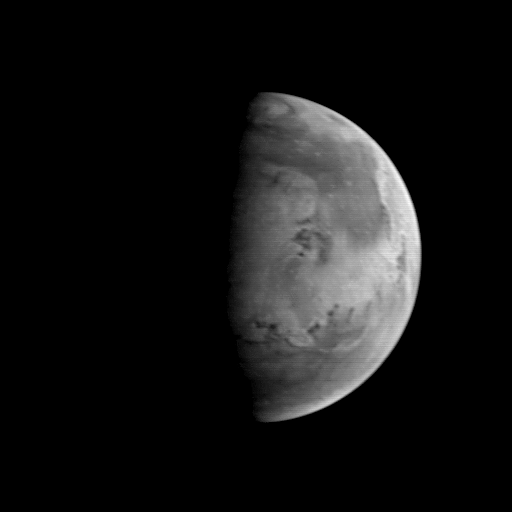

MGS Approach Image – 82.1° W Longitude

The Mars Orbiter Camera (MOC) took this image on August 20, 1997, when the Mars Global Surveyor (MGS) was 5.67 million kilometers (3.52 million miles) and 22 days from entering orbit. At this distance, the MOC’s resolution is about 21.2 km per picture element, and the 6800 km (4200 mile) diameter planet is about 327 pixels across. North is at the top of the image. The MGS spacecraft pointed the camera at the center of the planet (near the dark, morning sunrise line, or terminator) at 23.6° N, 82.1° W. At this distance from Mars, only bright and dark markings resulting from variations in the amount and thickness of dust and sand are visible. The large dark marking stretching from the right center northward is Acidalia Planitia, a region of rock and sand with less dust on it than the area immediately to the south, Chryse Planitia. Both Viking Lander 1 and Pathfinder landed in the latter, bright area. In this low resolution image, some of the dark features resemble the “canals” seen prominently in maps created by astronomers of the 19th and early 20th century. Mariner 9 and Viking images show that most of these dark lines are associated with sand deposits that are trapped in rough areas.

Malin Space Science Systems and the California Institute of Technology built the MOC using spare hardware from the Mars Observer mission. MSSS operates the camera from its facilities in San Diego, CA. The Jet Propulsion Laboratory operates the Mars Global Surveyor spacecraft with its industrial partner, Lockheed Martin Astronautics, from facilities in Pasadena, CA and Denver, CO.

Credit: NASA/JPL/Malin Space Science Systems